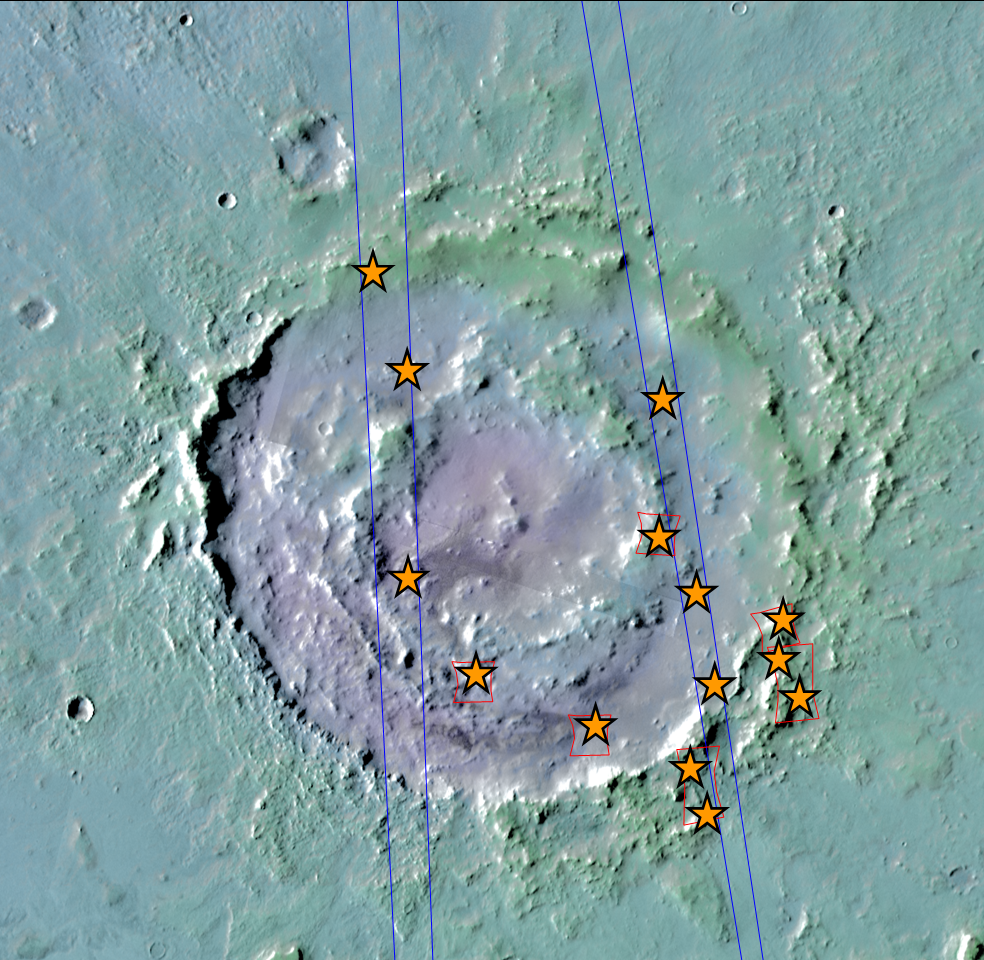

Hydrated Minerals Exposed at Lyot, Northern Mars

Figure 1

Lyot Crater, pictured here, is one of at least nine craters in the northern lowlands of Mars with exposures of hydrated minerals detected from orbit, according to a June 25, 2010, report.

These minerals, including phyllosilicates, have previously been found in thousands of small outcrops in the southern highlands of Mars, but had not previously been identified in the northern lowlands, which cover nearly half of the planet. The plentiful outcrops in the south have been interpreted as evidence that early Mars — about 4 billion years ago — had wet conditions necessary for producing phyllosilicates and possibly conducive to life.

The exposures in some northern craters suggest these minerals are in an older layer underneath the younger surface of northern Mars and are made visible where crater-forming impacts have exposed the underlying material. The new report by John Carter of the University of Paris and co-authors in the journal Science says that the northern finds suggest the ancient, wet conditions extended globally. Their report draws upon observations by the Compact Reconnaissance Imaging Spectrometer for Mars (CRISM) aboard NASA’s Mars Reconnaissance Orbiter and the OMEGA spectrometer aboard the European Space Agency’s Mars Express orbiter.

Lyot spans 236 kilometers (147 miles) in diameter, centered at 50.5 degrees north latitude, 29.3 degrees east longitude.

This view of the crater combines mapping by NASA’s Project Viking with elevation information from the Mars Orbiter Laser Altimeter instrument on NASA’s Mars Global Surveyor orbiter. Annotations in Figure 1 indicate where hydrated minerals have been identified in observations by CRISM and OMEGA.

NASA’s Jet Propulsion Laboratory, a division of the California Institute of Technology, Pasadena, manages Mars Reconnaissance Orbiter for the NASA Science Mission Directorate, Washington. Lockheed Martin Space Systems, Denver, built the spacecraft. The Johns Hopkins University Applied Physics Laboratory led the effort to build the CRISM instrument and operates CRISM in coordination with an international team of researchers from universities, government and the private sector.

The European Space Operations Centre in Darmstadt, Germany, operates the European Space Agency’s Mars Express mission. The principal investigator for the OMEGA experiment is at the Institut d’Astrophysique Spatiale, Orsay, France.

Credit: NASA/ESA/JPL-Caltech/JHU-APL/IAS